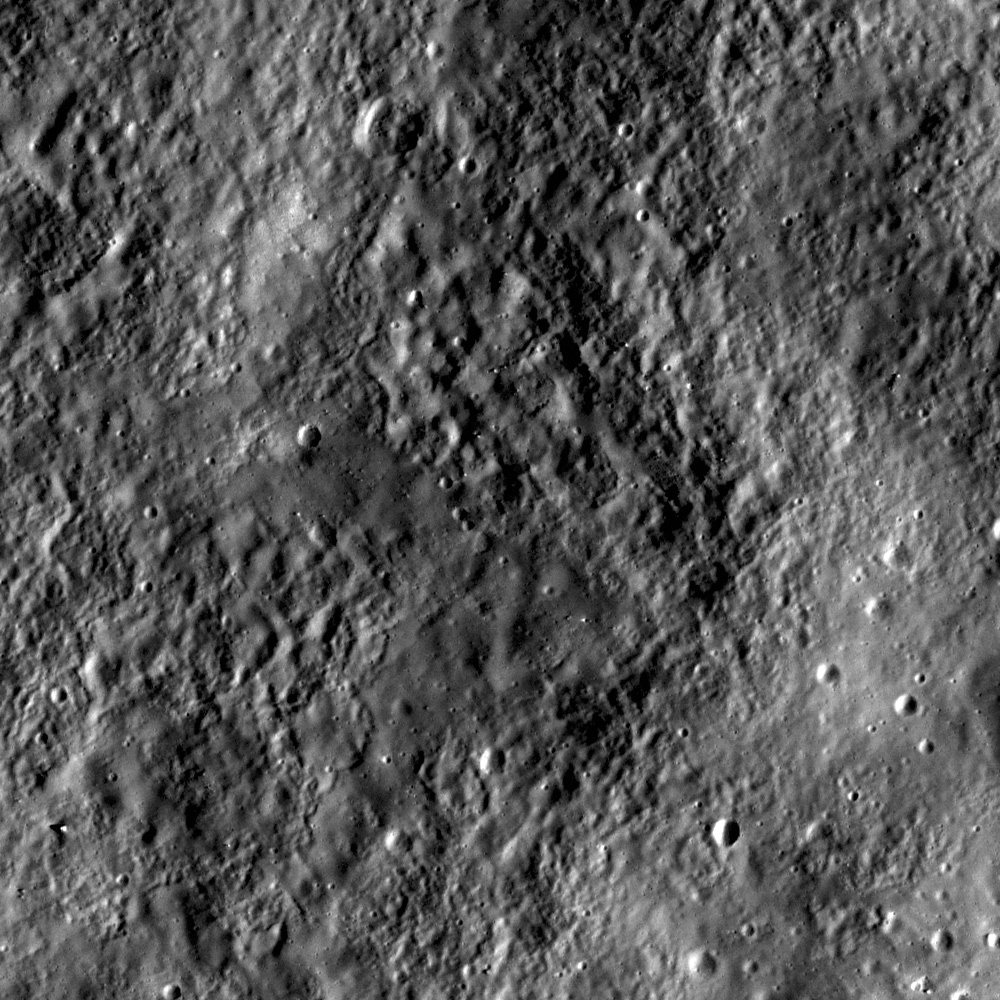

Inside Catena Mendeleev

Texture on inside wall of a crater in the Catena Mendeleev, a linear crater chain located inside Mendeleev crater. LROC NAC M113038958R, incidence 46°, image is 0.5 meters/pixel.

LROC WAC 100 m/pixel monochrome mosaic. The white box marks the location of today’s NAC mosaic within Mendeleev Crater

Catena Mendeleev is a linear crater chain probably formed by the impact of fragments (called ‘secondaries’ by planetary scientists) that were ejected by the impact that formed Tsiolkovskiy Crater, which is 850 kilometers to the southwest of Mendeleev. Crater chains form from secondary impacts ejected radially from their parent crater. Today’s featured image shows the rough and smooth textures on the inside of one of these secondary impacts. Secondary craters in a chain are often elongate in shape, with irregular rims. Secondary crater chains tend to occur in a zone immediately surrounding a large primary crater. However, larger impacts can move significant amounts of ejecta, including crater chains, far from the primary crater, as we see here at Catena Mendeleev.

NASA’s Goddard Space Flight Center built and manages the mission for the Exploration Systems Mission Directorate at NASA Headquarters in Washington. The Lunar Reconnaissance Orbiter Camera was designed to acquire data for landing site certification and to conduct polar illumination studies and global mapping. Operated by Arizona State University, LROC consists of a pair of narrow-angle cameras (NAC) and a single wide-angle camera (WAC). The mission is expected to return over 70 terabytes of image data.

Credit: NASA/GSFC/Arizona State University